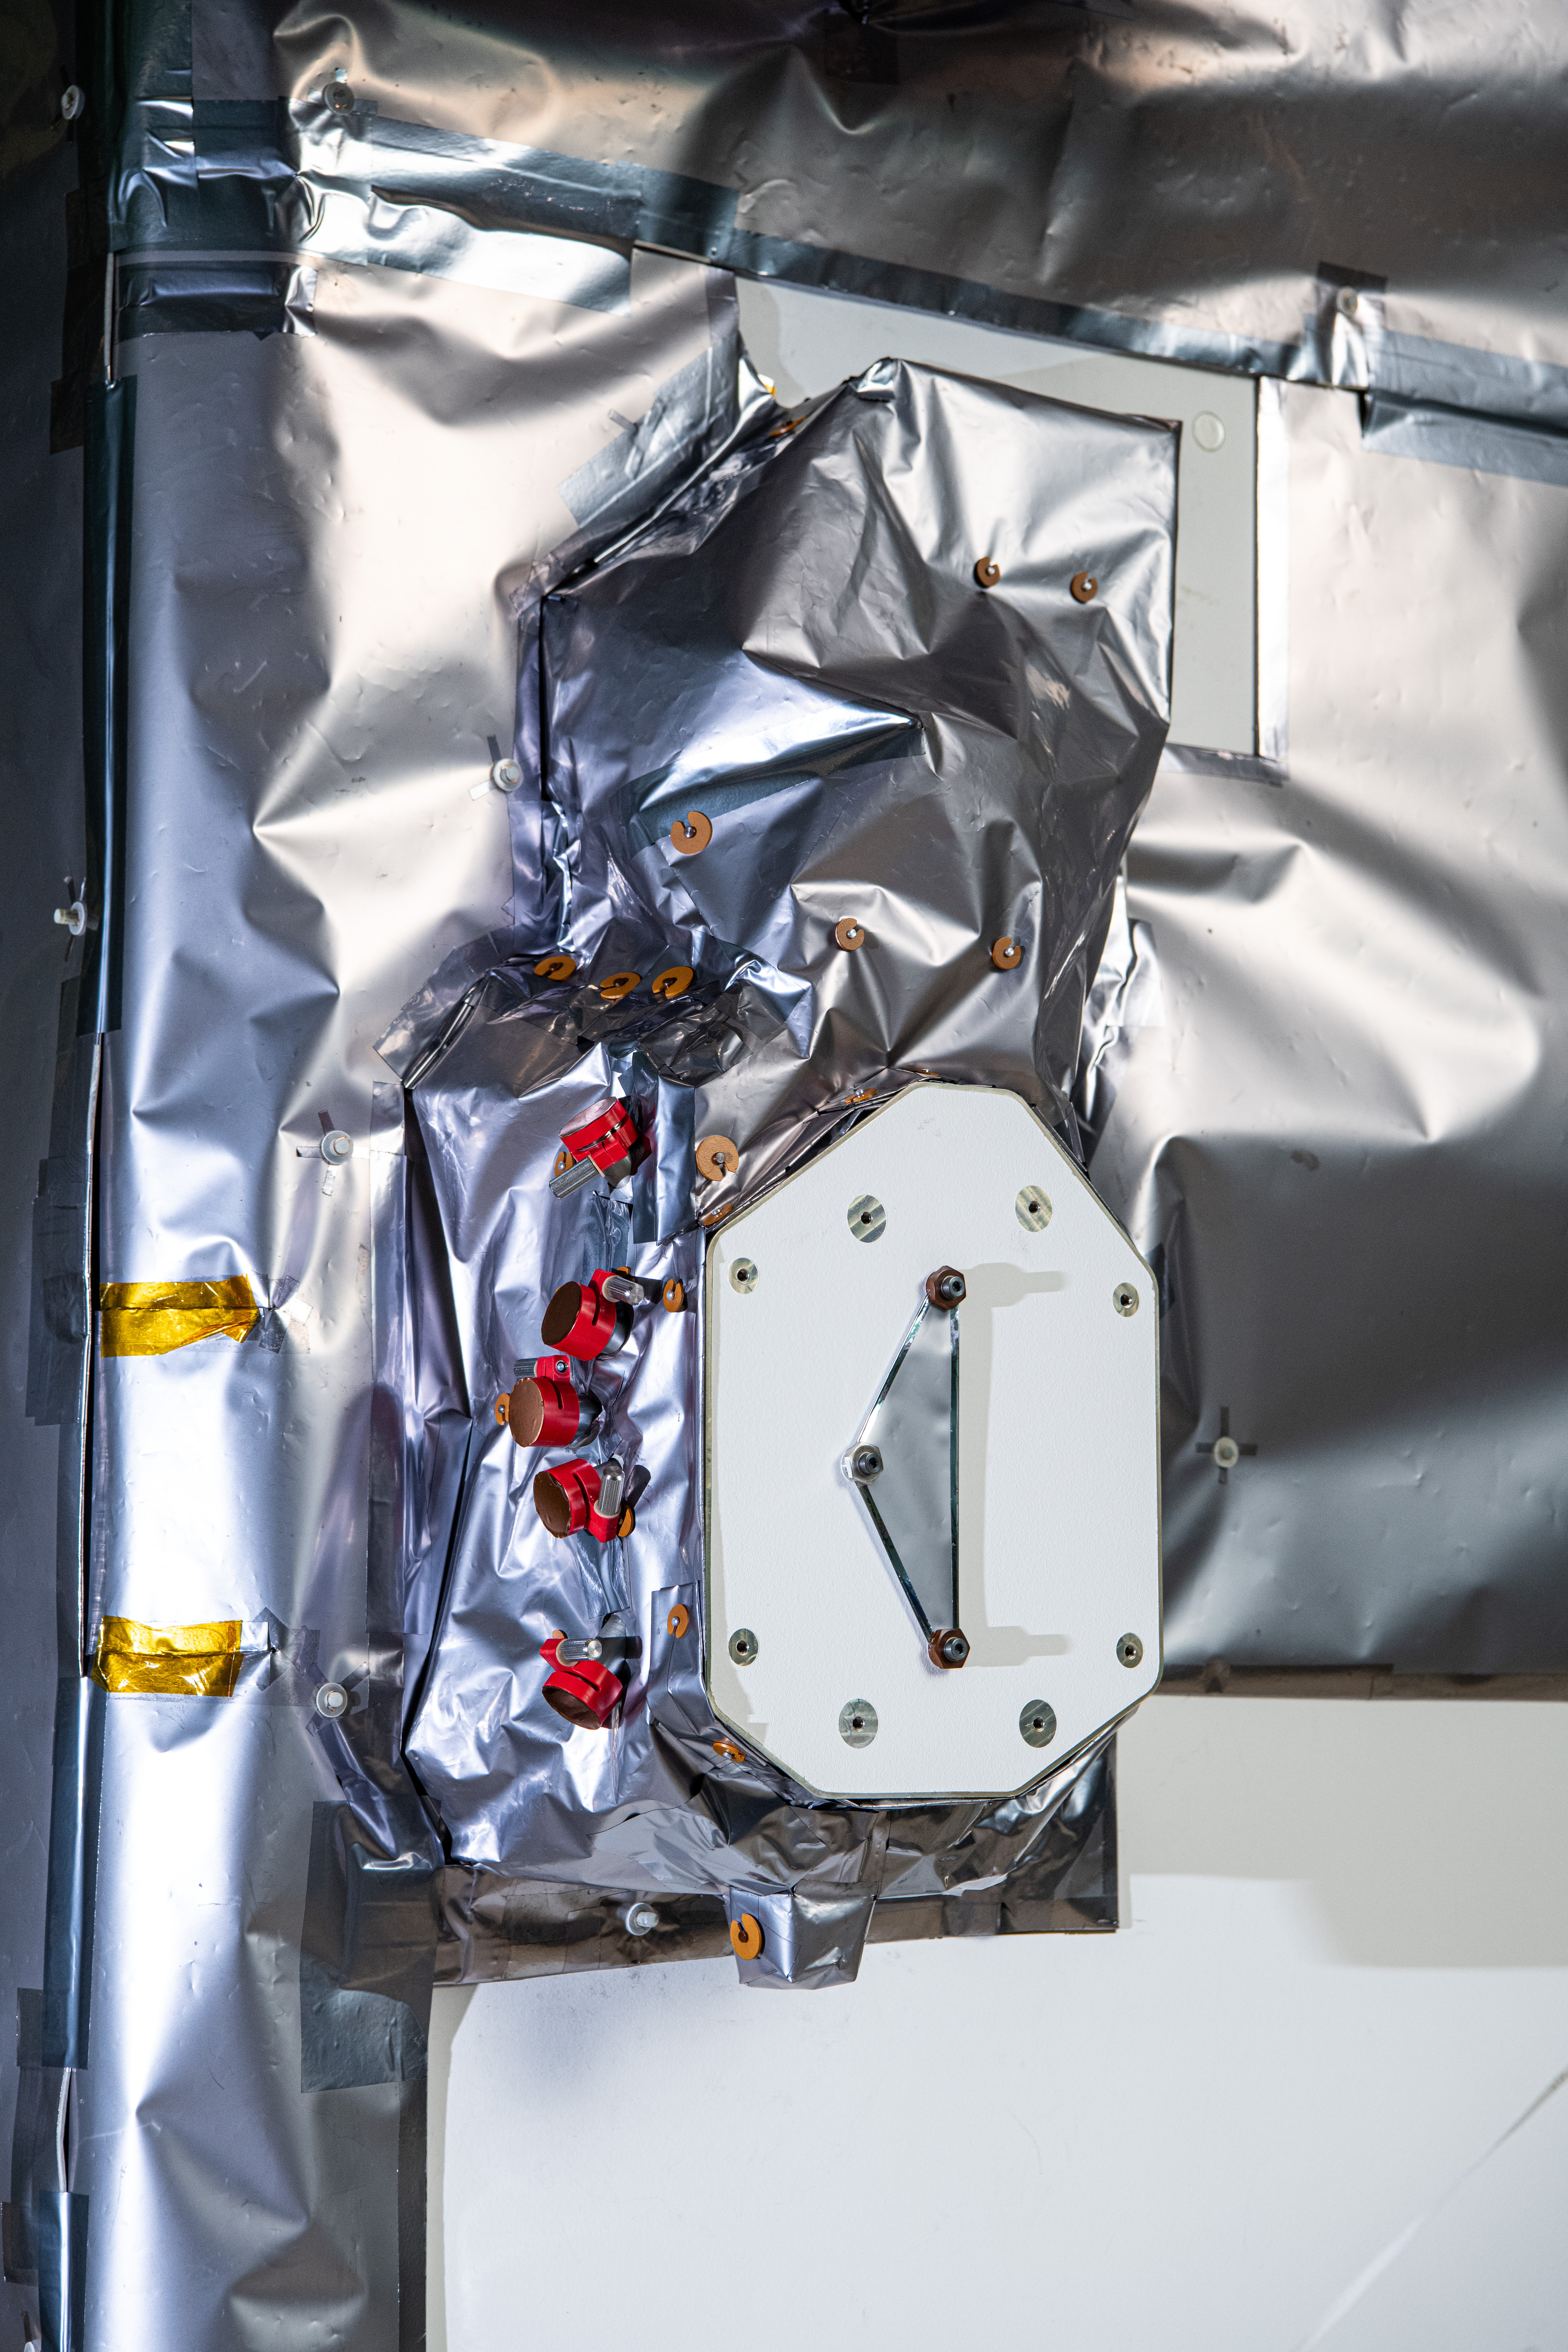

The SPEXone instrument on The Plankton, Aerosol, Cloud, ocean Ecosystem (PACE) in the clean room at NASA's Goddard Space Flight Center in Greenbelt, Maryland on October 31st, 2023. SPEXone is one of three instruments on NASA's Plankton, Aerosol, Cloud, ocean Ecosystem (PACE) observatory and has been developed by a Dutch consortium consisting of SRON Netherlands Institute for Space Research and Airbus Defence and Space Netherlands, supported by opto-mechanical expertise from TNO. SRON and Airbus DS NL are responsible for the design, manufacturing and testing of the instrument. The scientific lead is in the hands of SRON. SPEXone is a public-private initiative, funded by the Netherlands Space Office (NSO), the Netherlands Organization of Scientific Research (NWO), SRON and Airbus DS NL. PACE's unprecedented spectral coverage will provide the first-ever global measurements designed to identify phytoplankton community composition. The mission will make global ocean color measurements, using the Ocean Color Instrument (OCI), to provide extended data records on ocean ecology and global biogeochemistry along with polarimetry measurements, using the Spectro-polarimeter for Planetary Exploration (SPEXone) and the Hyper Angular Research Polarimeter (HARP2) to provide extended data records on clouds and aerosols. The Earth-observing satellite mission, built at Goddard Space Flight Center in Greenbelt, MD, will continue and advance observations of global ocean color, biogeochemistry, and ecology, as well as the carbon cycle, aerosols and clouds.

Credit: NASA / Denny Henry